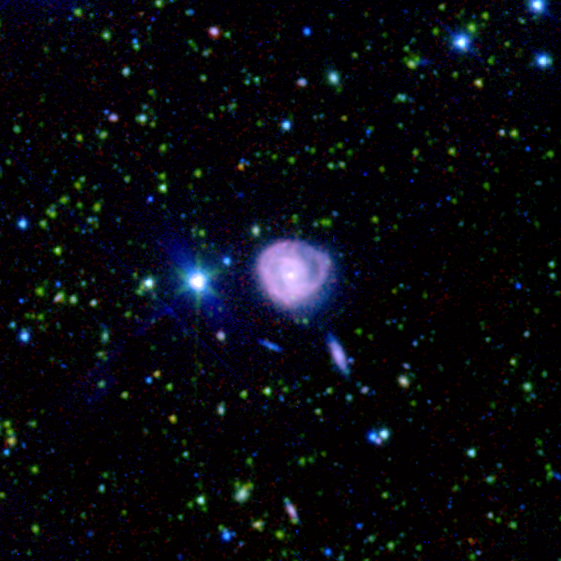

Spitzer/SWIRE View of CGCG 275-022

This spectacular infrared image, taken by the Spitzer Wide-area Infrared Extragalactic (SWIRE) Legacy project, encapsulates one of the primary objectives of the Spitzer mission: to connect the evolution of galaxies from the distant, or early, universe to the nearby, or present day, universe.

The picture is of an unusual ring-like galaxy called CGCG 275-022. The red spiral arms indicate that this galaxy is very dusty and perhaps undergoing intense star formation. The star-forming activity could have been initiated by a near head-on collision with another galaxy.

The observed SWIRE fields were chosen on the basis of being "empty" or as free as possible from the obscuring dust, gas, and stars of our own Milky Way. Because Earth is located within the Milky Way galaxy, there is always a screen of Milky Way objects blocking our view of the rest of the universe. In some places, our view of the larger universe is less obscured than others and for the most part is considered "empty." These are prime observing spots for astronomers interested in studying objects beyond the Milky Way.

The SWIRE image is a 3-channel color composite, where blue represents visible green light (light that would appear to be blue/green to the human eye), green captures 3.6 microns, and red represents emissions at 8 microns.

Credit: NASA/JPL-Caltech/C. Lonsdale (IPAC/Caltech) and the SWIRE Team